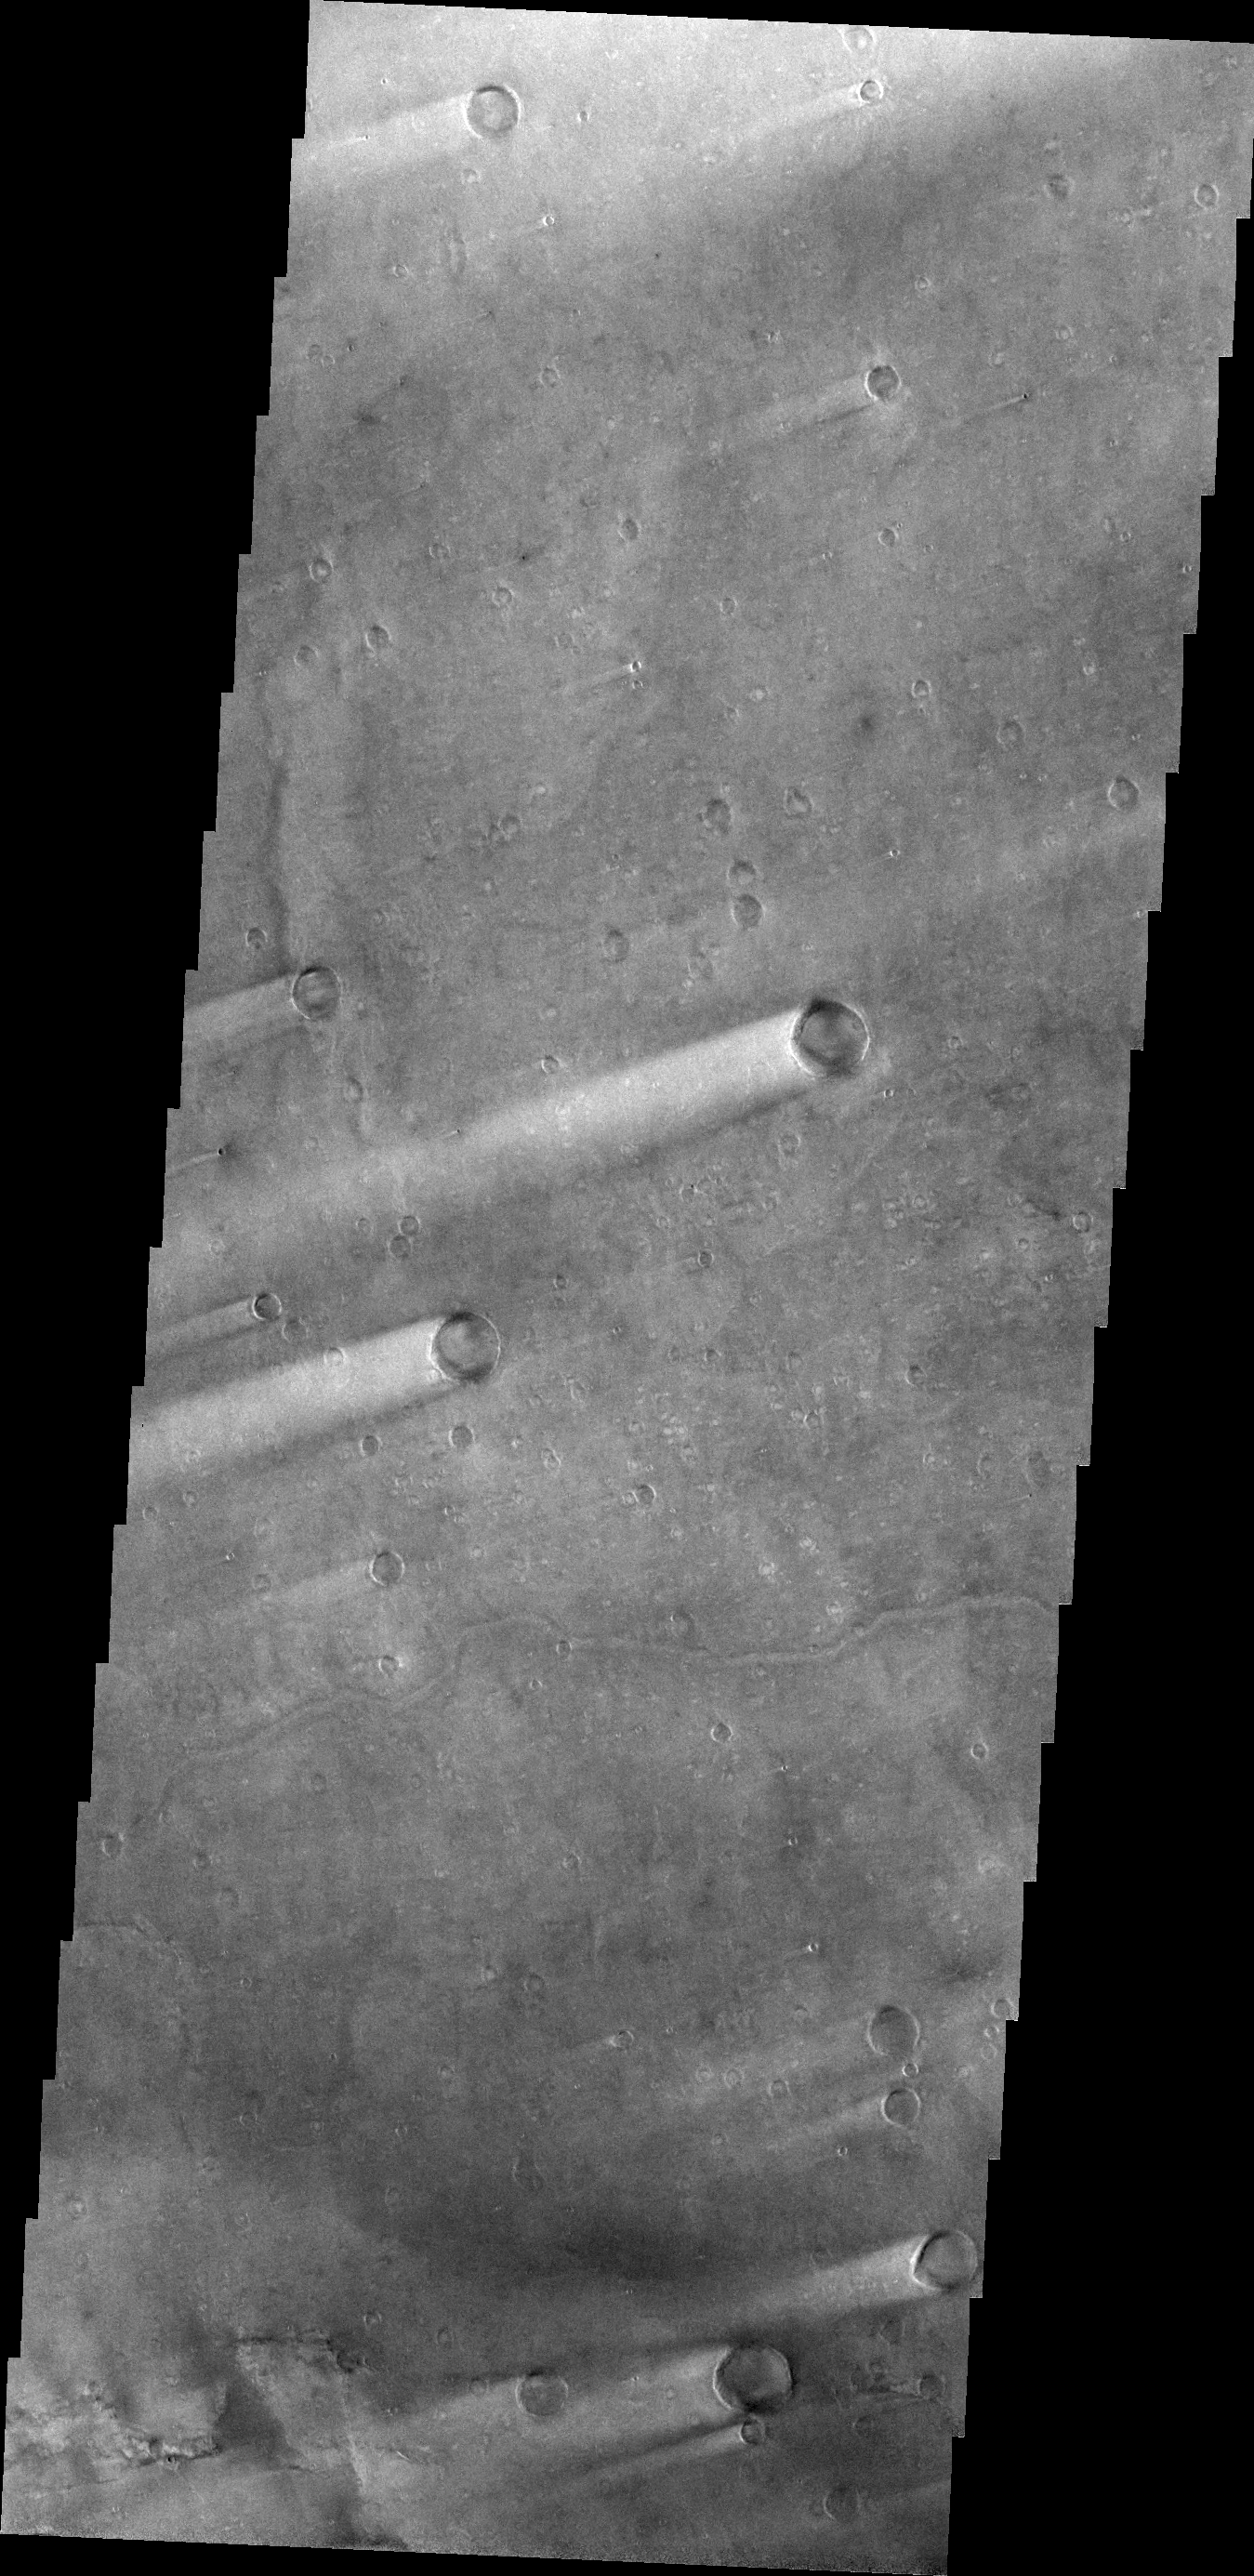

Windstreaks in Syrtis Major Planum

The windstreaks in this region of Syrtis Major Planum indicate winds from the ENE.

Credit: NASA/JPL/ASU